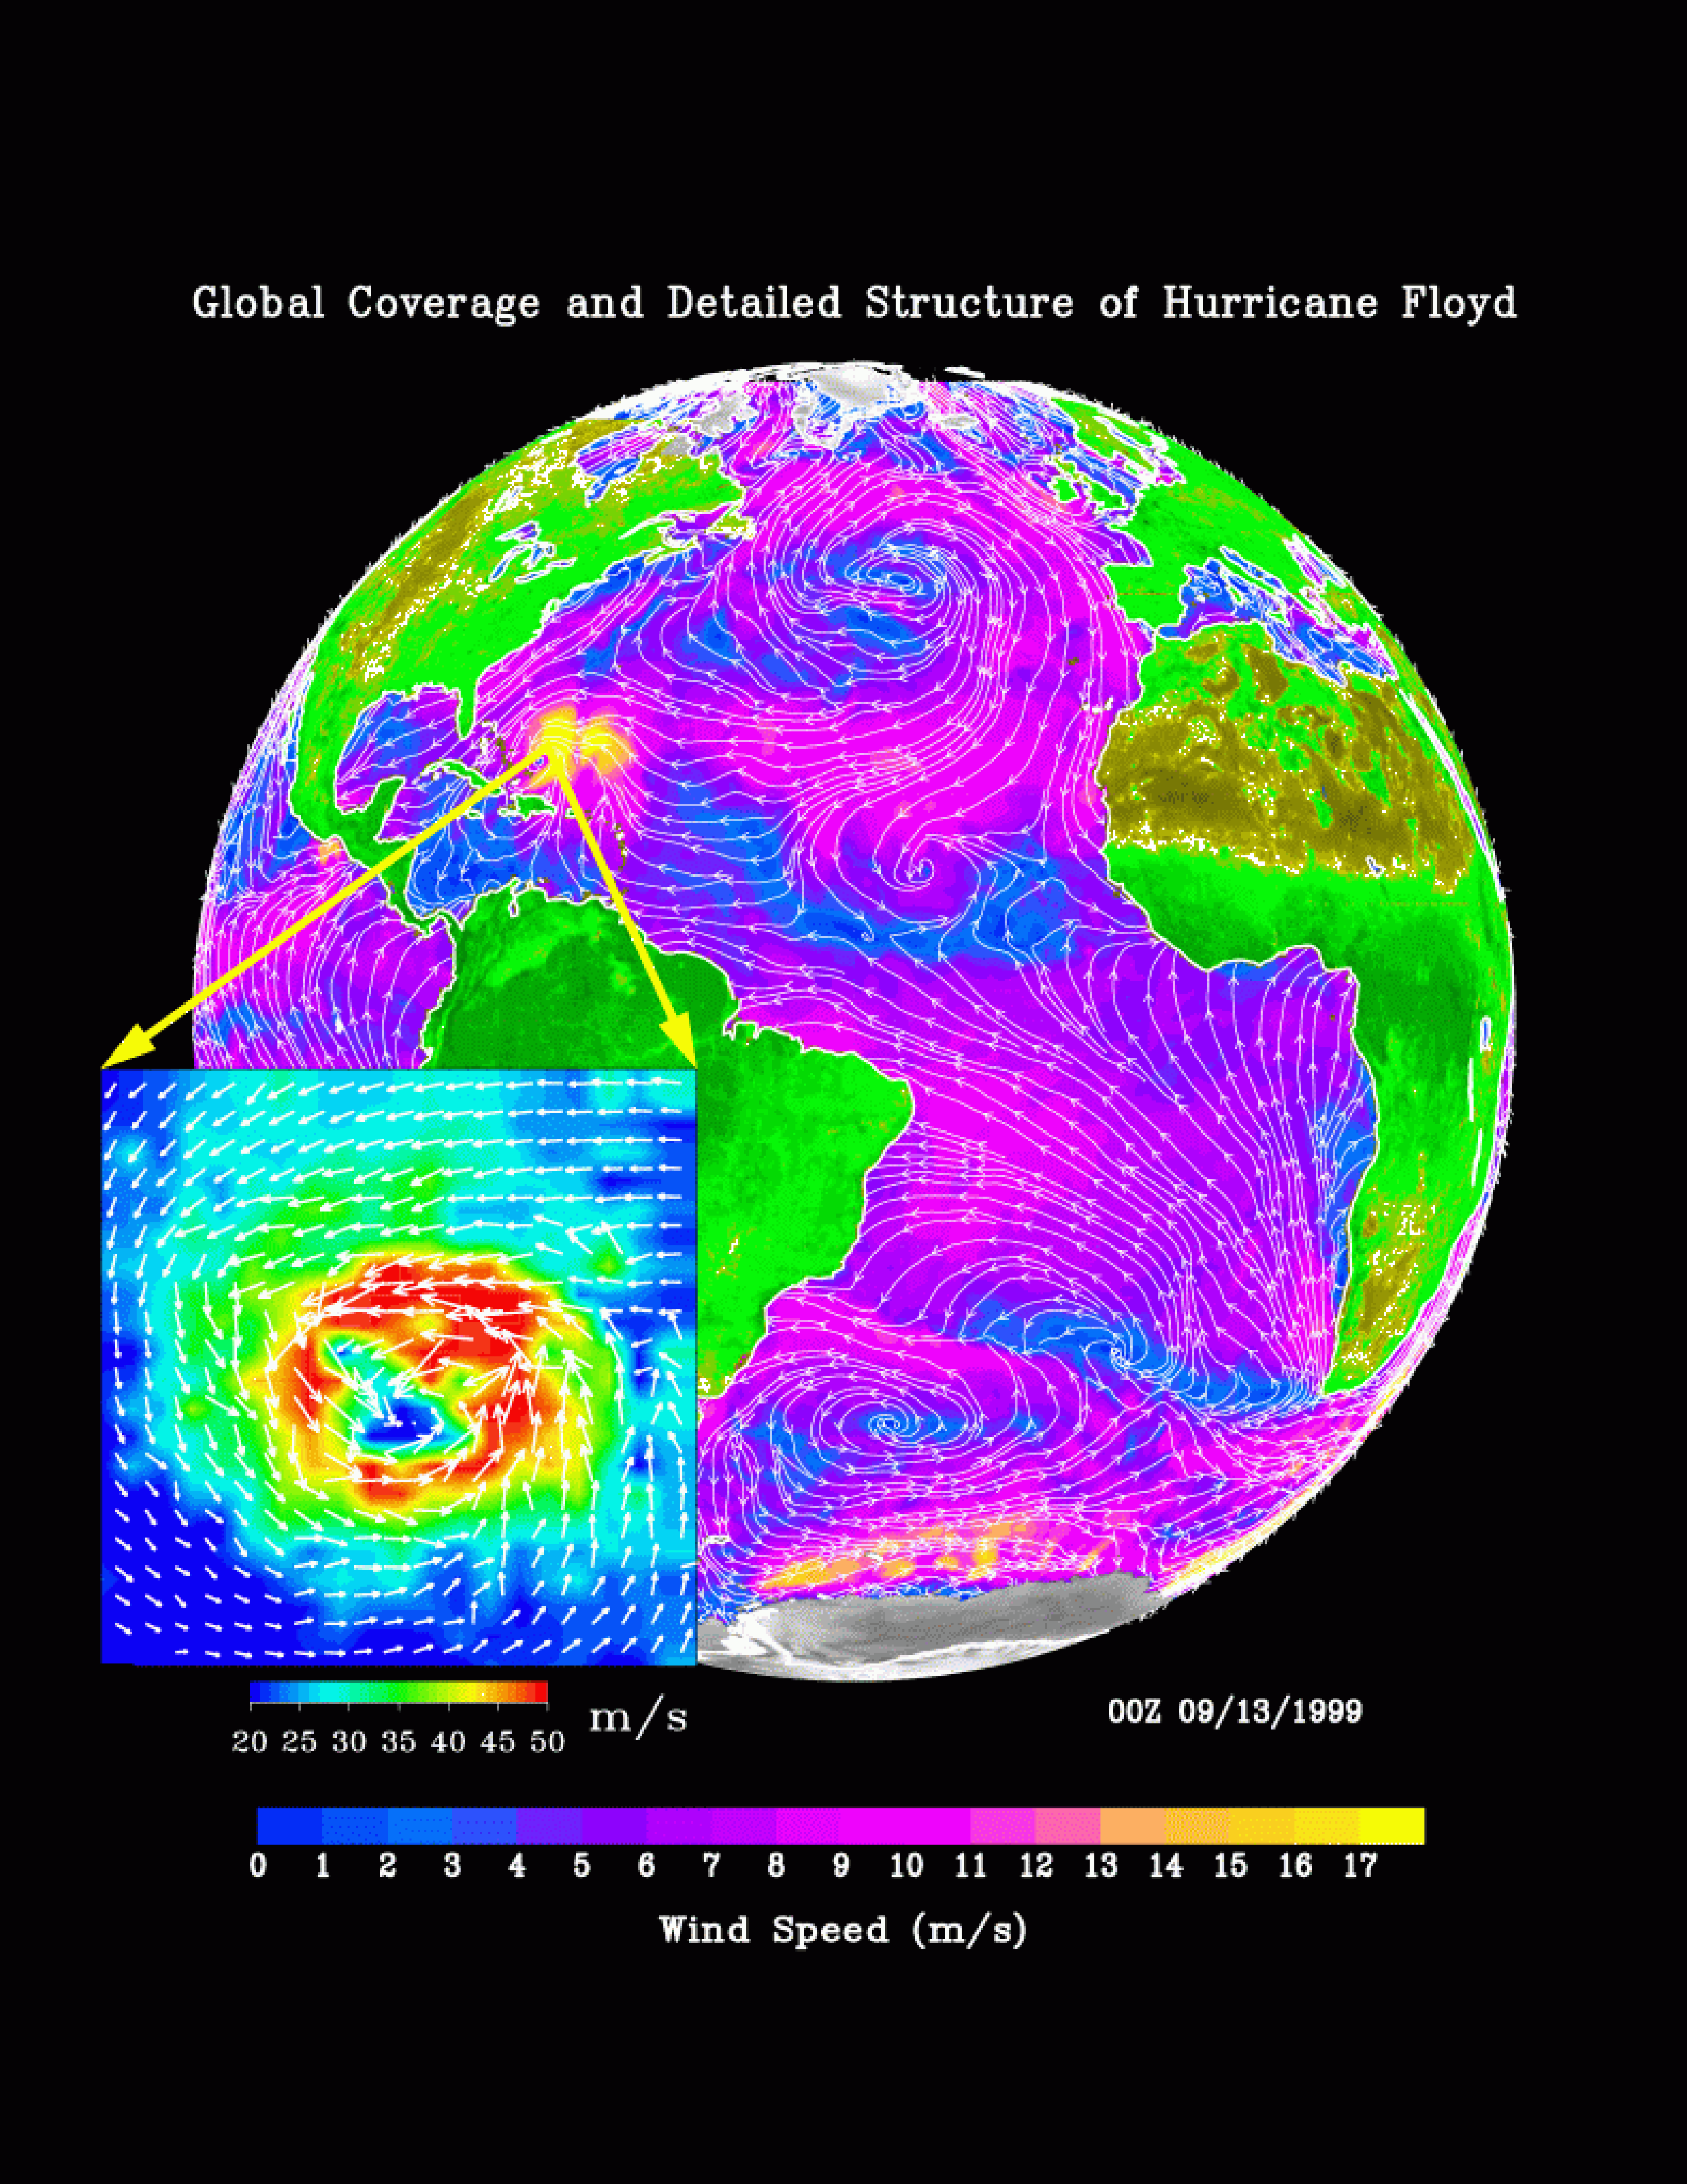

SeaWinds Global Coverage with Detail of Hurricane Floyd

The distribution of ocean surface winds over the Atlantic Ocean, based on September 1999 data from NASA’s SeaWinds instrument on the QuikScat satellite, shows wind direction (white streamlines) at a resolution of 25 kilometers (15.5 miles), superimposed on the color image indicating wind speed.

Over the ocean, the strong (seen in violet) trade winds blow steadily from the cooler subtropical oceans to warm waters just north of the equator. The air rises over these warm waters and sinks in the subtropics at the horse latitudes. Low wind speeds are indicated in blue. In the mid-latitudes, the high vorticity caused by the rotation of the Earth generates the spirals of weather systems. The North Atlantic is dominated by a high-pressure system, whose anti-cyclonic (clockwise) flow creates strong winds blowing parallel to the coast of Spain and Morocco. This creates strong ocean upwelling and cold temperature. Hurricane Floyd, with its high winds (yellow), is clearly visible west of the Bahamas. Tropical depression Gert is seen as it was forming in the tropical mid-Atlantic (as an anti-clockwise spiral); it later developed into a full-blown hurricane.

Because the atmosphere is largely transparent to microwaves, SeaWinds is able to cover 93 percent of the global oceans, under both clear and cloudy conditions, in a single day, with the capability of a synoptic view of the ocean. The high resolution of the data also gives detailed description of small and intense weather systems, like Hurricane Floyd. The image in the insert is based on data specially produced at 12.5 kilometers (7.7 miles). In the insert, white arrows of wind vector are imposed on the color image of wind speed. The insert represents a 3-degree area occupied by Hurricane Floyd. After these data were acquired, Hurricane Floyd turned north. Its strength and proximity to the Atlantic coast of the U.S. caused the largest evacuation of citizens in U.S. history. Its landfall on September 16, 1999 resulted in severe flooding and devastation in the Carolinas. The high-resolution SeaWinds data provided an opportunity to monitor and study this hurricane.

NASA’s Earth Science Enterprise is a long-term research and technology program designed to examine Earth’s land, oceans, atmosphere, ice and life as a total integrated system. JPL is a division of the California Institute of Technology, Pasadena, CA.

Credit: NASA/JPL